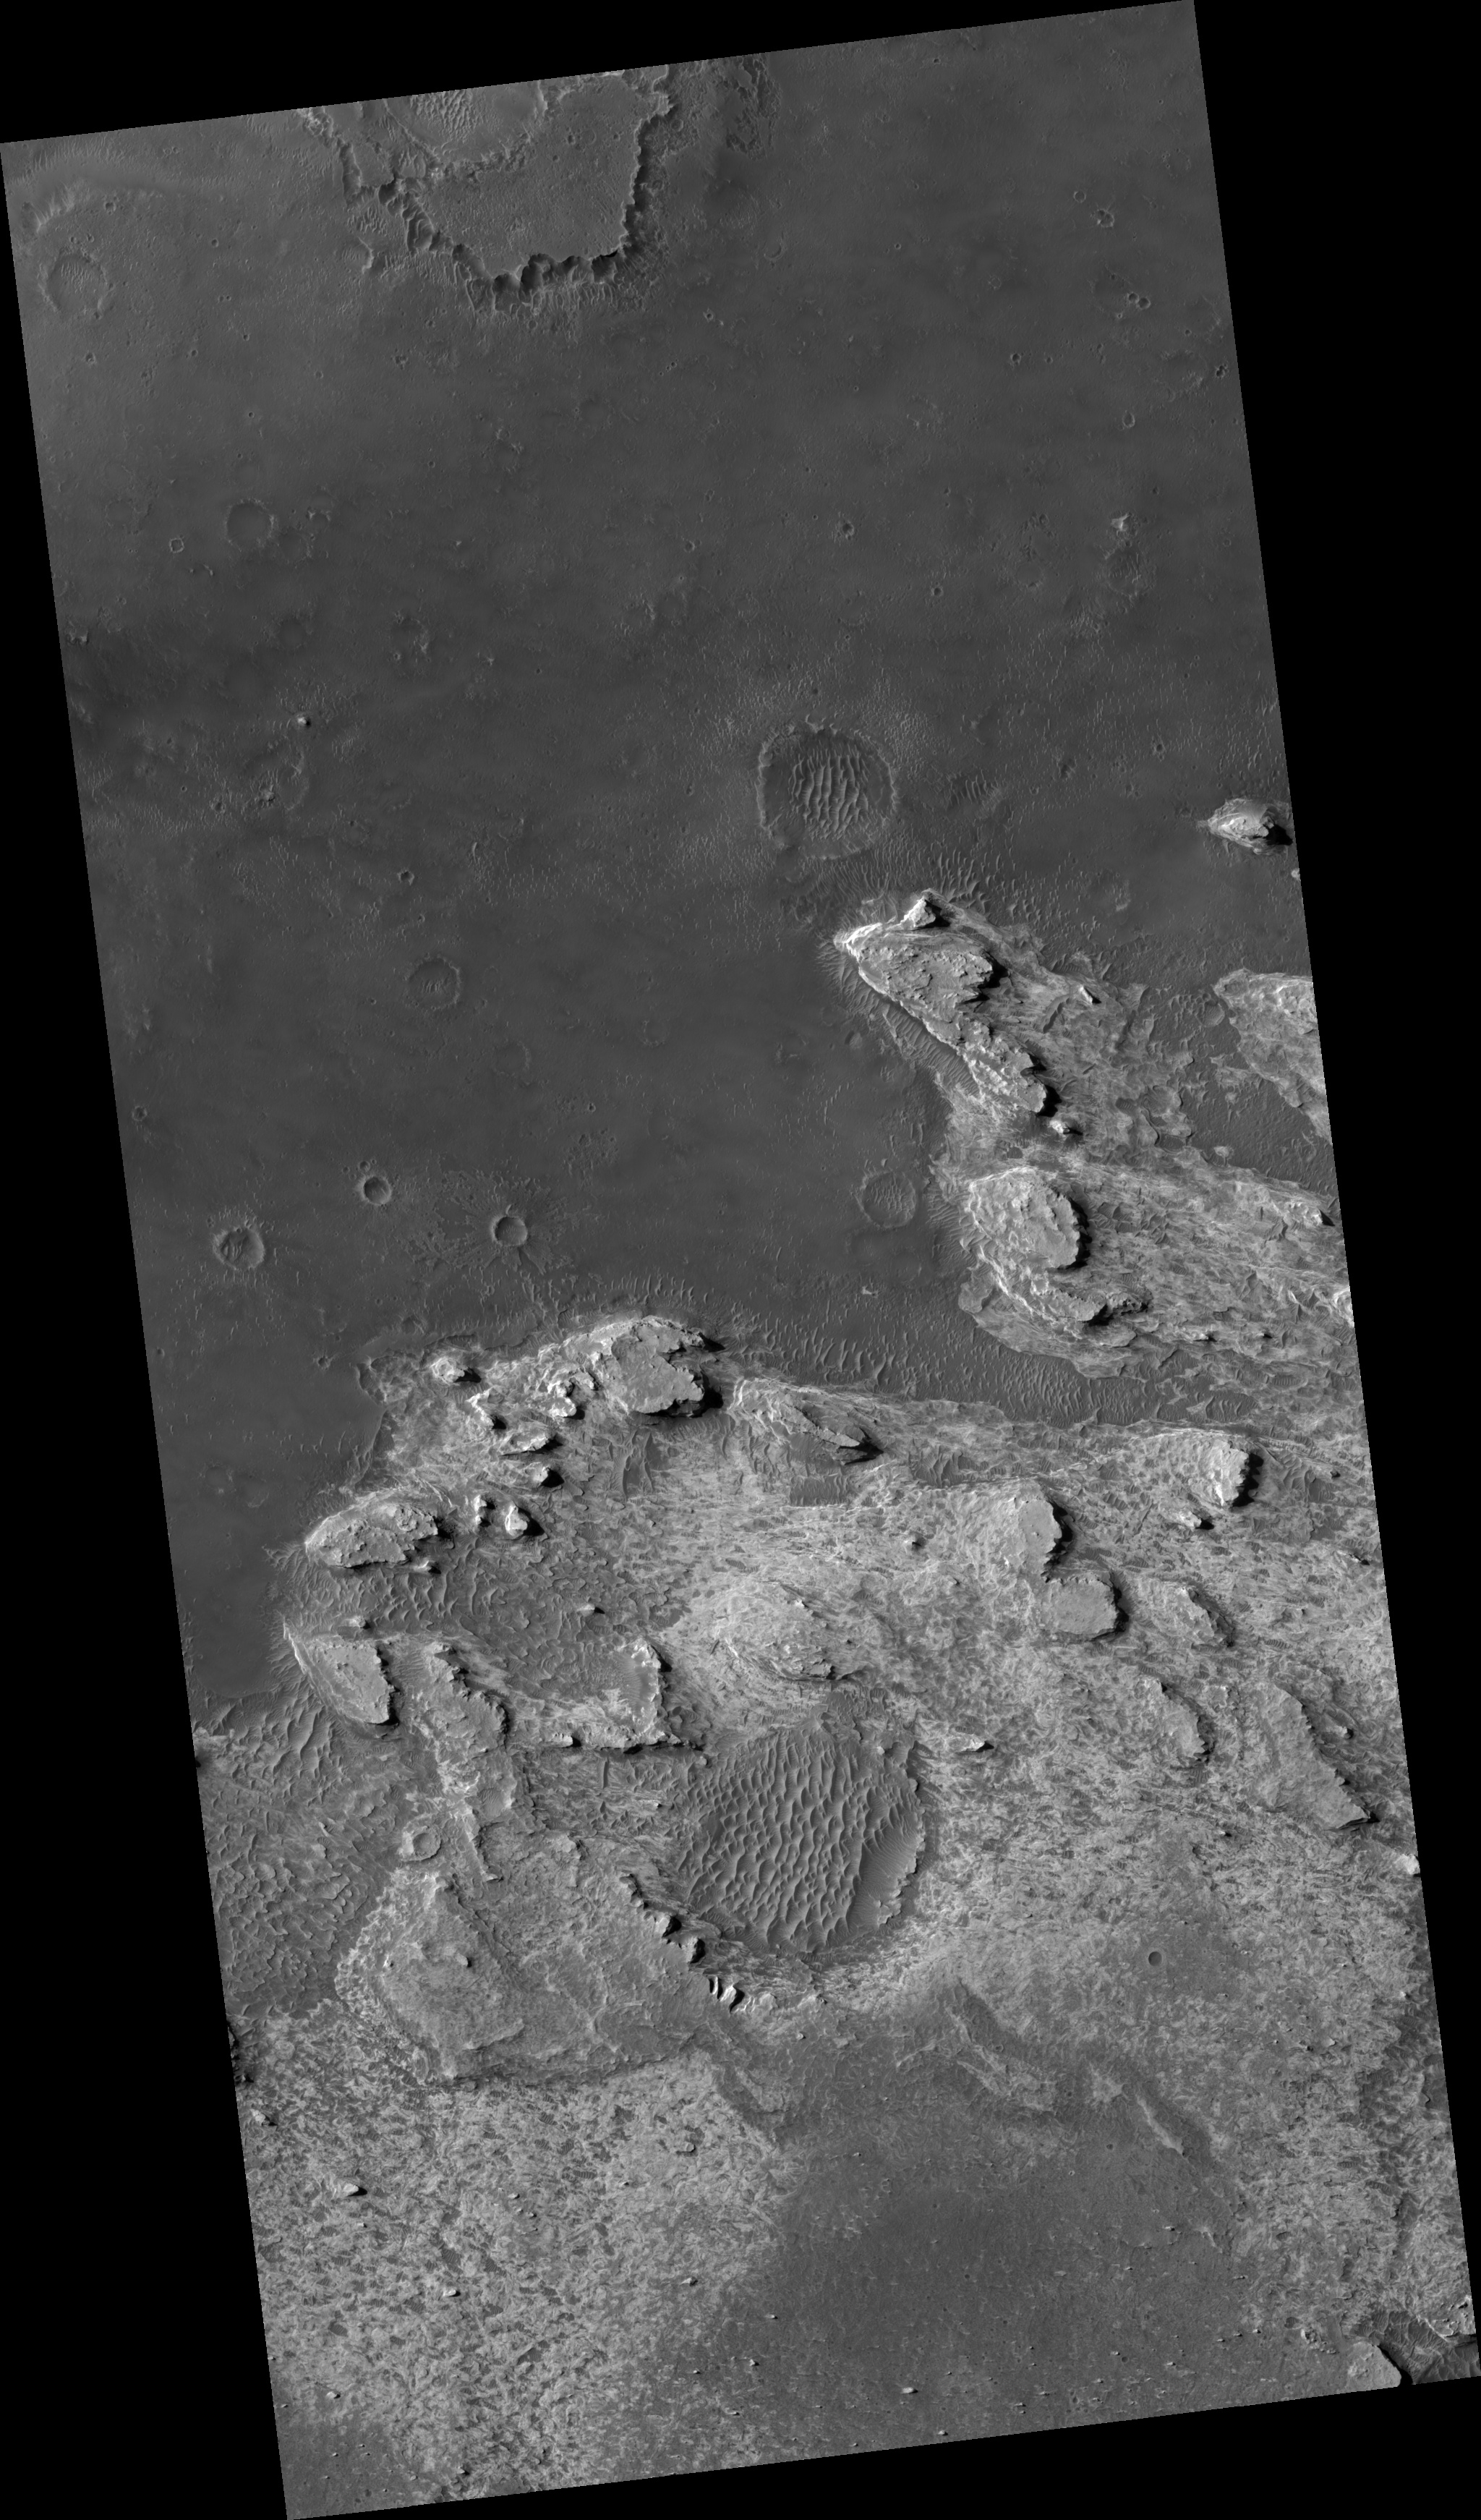

Northeast Sinus Meridiani Landforms

Image PSP_001440_1820 was taken by the High Resolution Imaging Science Experiment (HiRISE) camera onboard the Mars Reconnaissance Orbiter spacecraft on November 16, 2006. The complete image is centered at 2.2 degrees latitude, 6.2 degrees East longitude. The range to the target site was 268.8 km (168.0 miles). At this distance the image scale is 26.9 cm/pixel (with 1 x 1 binning) so objects ~81 cm across are resolved. The image shown here has been map-projected to 25 cm/pixel and north is up. The image was taken at a local Mars time of 3:31 PM and the scene is illuminated from the west with a solar incidence angle of 54 degrees, thus the sun was about 36 degrees above the horizon. At a solar longitude of 136.3 degrees, the season on Mars is Northern Summer.

NASA’s Jet Propulsion Laboratory, a division of the California Institute of Technology in Pasadena, manages the Mars Reconnaissance Orbiter for NASA’s Science Mission Directorate, Washington. Lockheed Martin Space Systems, Denver, is the prime contractor for the project and built the spacecraft. The High Resolution Imaging Science Experiment is operated by the University of Arizona, Tucson, and the instrument was built by Ball Aerospace and Technology Corp., Boulder, Colo.

Credit: NASA/JPL/Univ. of Arizona